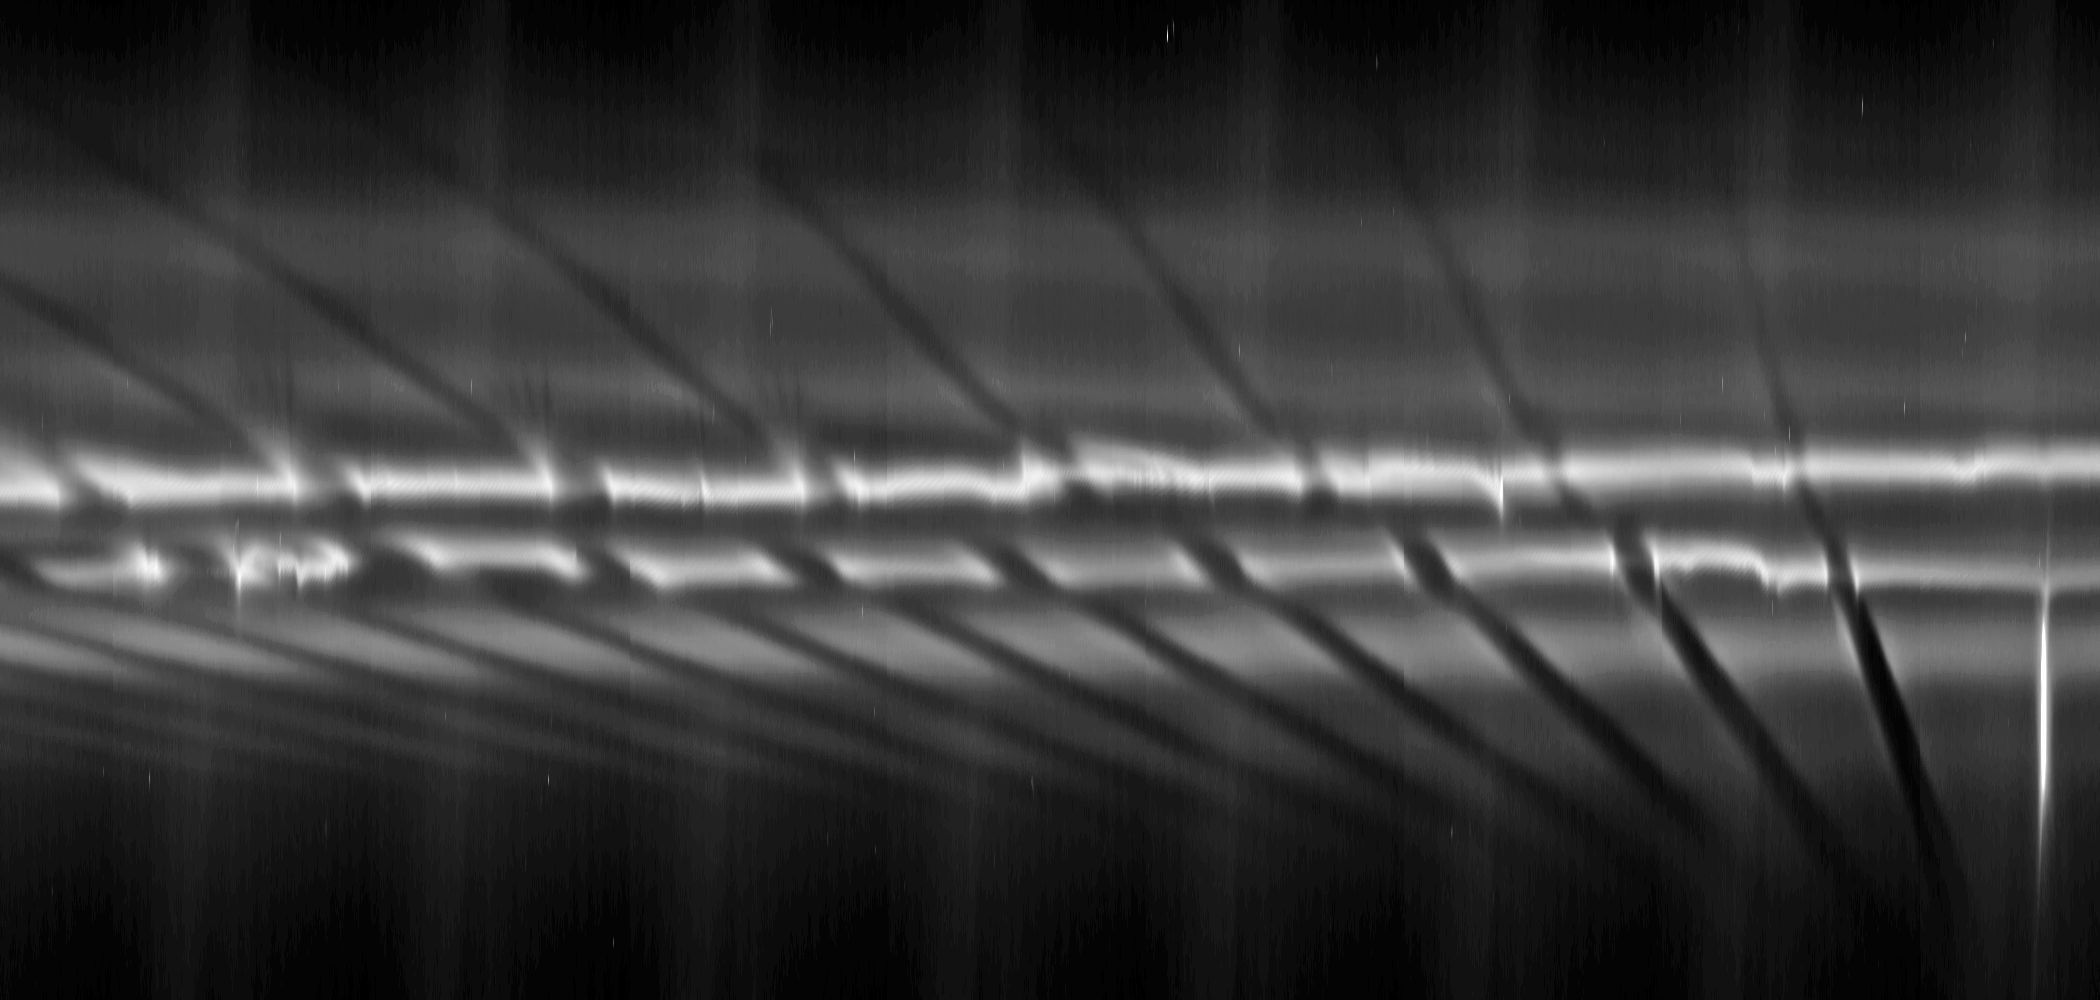

Multiple F-Ring “Fans”

From right to left in the mosaic, each fan appears dark above the bright core of the F ring near the larger, diagonal channels created by the ring’s shepherding moon Prometheus. The fans (marked “F” in the annotated version) can be seen developing as a series of channels within the F ring’s particles. They appear to have a common origin but spread outward radially in different directions. Gravitational perturbations on ring material by a moonlet or clump of material can create these fans. The moonlet or clump orbits more or less elliptically compared to the rest of the F ring. It is probably embedded in the ring and causing the base of the fan channels to meet. See PIA12785 and PIA12786 for similar observations of such fans.

The diagonal streamer-channels are periodically created by the gravity of the potato-shaped moon Prometheus which is 148 kilometers (92 miles) on its longest side but is on average 86 kilometers (53 miles) across. To learn more and to watch a movie of this streamer-channel phenomenon, see PIA08397.

The images have been re-projected in this mosaic so that the F ring appears straightened rather than curved and compressed azimuthally (along the ring). This change represents a scale compression in the horizontal direction of about 33 to one which is why Prometheus looks like a bright line. Prometheus is marked “Pr” in the annotated version.

This sequence of 10 images was taken over the span of about one hour, 14 minutes. The earliest image is on the right, and time progresses moving left in the mosaic. Each image was cropped, re-projected and placed side by side in this montage. Scale in the original images was about 6 kilometers (4 miles) per pixel. The images were contrast enhanced and re-projected to a scale of 33 kilometers (21 miles) per pixel in the mosaic’s horizontal direction and one kilometer (0.6 miles) per pixel in the mosaic’s vertical direction. The single, cropped inset of the clumps included here was then magnified by a factor of two.

The view in the original images looked toward the northern, unilluminated side of the rings from about 26 degrees above the ring plane.

The images were taken in visible light with the Cassini spacecraft narrow-angle camera on July 5, 2008. The view was acquired at a distance of approximately 1.1 million kilometers (684,000 miles) from Saturn and at a sun-Saturn-spacecraft, or phase, angle of 34 degrees.

The Cassini-Huygens mission is a cooperative project of NASA, the European Space Agency and the Italian Space Agency. The Jet Propulsion Laboratory, a division of the California Institute of Technology in Pasadena, manages the mission for NASA’s Science Mission Directorate, Washington, D.C. The Cassini orbiter and its two onboard cameras were designed, developed and assembled at JPL. The imaging operations center is based at the Space Science Institute in Boulder, Colo.

Credit: NASA/JPL/Space Science Institute